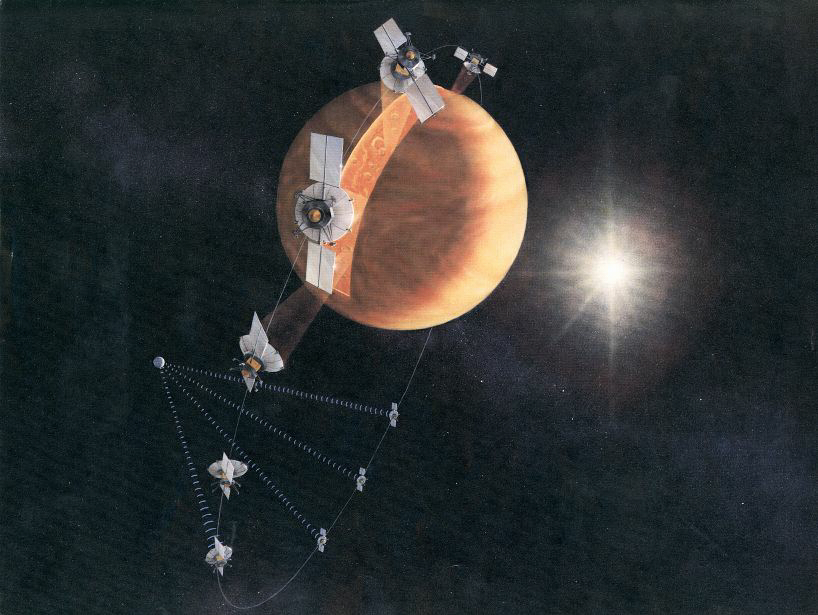

Magellan Orbit (Artist’s Concept)

An artist’s concept of the Magellan spacecraft making a radar map of Venus.

Magellan mapped 98 percent of Venus’ surface at a resolution of 100 to 150 meters (about the length of a football or soccer field), using synthetic aperture radar, a technique that simulates the use of a much larger radar antenna. It found that 85 percent of the surface is covered with volcanic flows and showed evidence of tectonic movement, turbulent surface winds, lava channels and pancake-shaped domes. Magellan also produced high-resolution gravity data for 95 percent of the planet and tested a new maneuvering technique called aerobraking, using atmospheric drag to adjust its orbit.

The spacecraft was commanded to plunge into Venus’ atmosphere in 1994 as part of a final experiment to gather atmospheric data.

Credit: NASA/JPL-Caltech